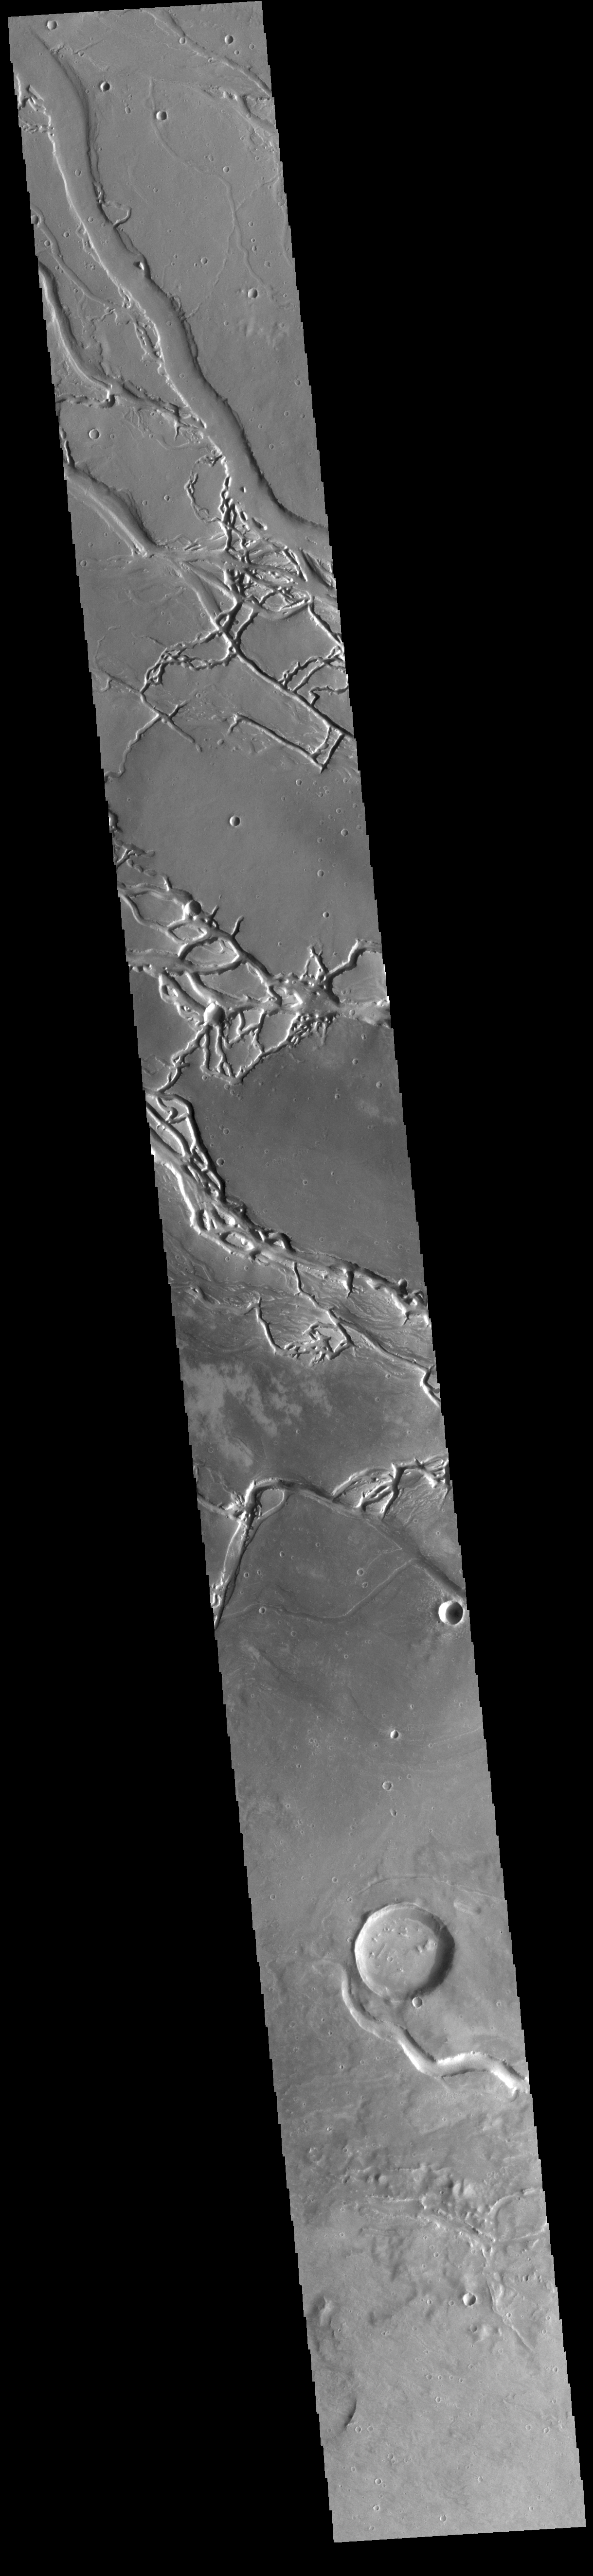

Granicus Valles

This VIS image shows many of the channel segments of Granicus Valles. Granicus Valles is a complex channel system located west of Elysium Mons. The system is approximately 750km long. It is likely that both water and lava played a part in creation of the feature.

Credit: NASA/JPL-Caltech/ASU